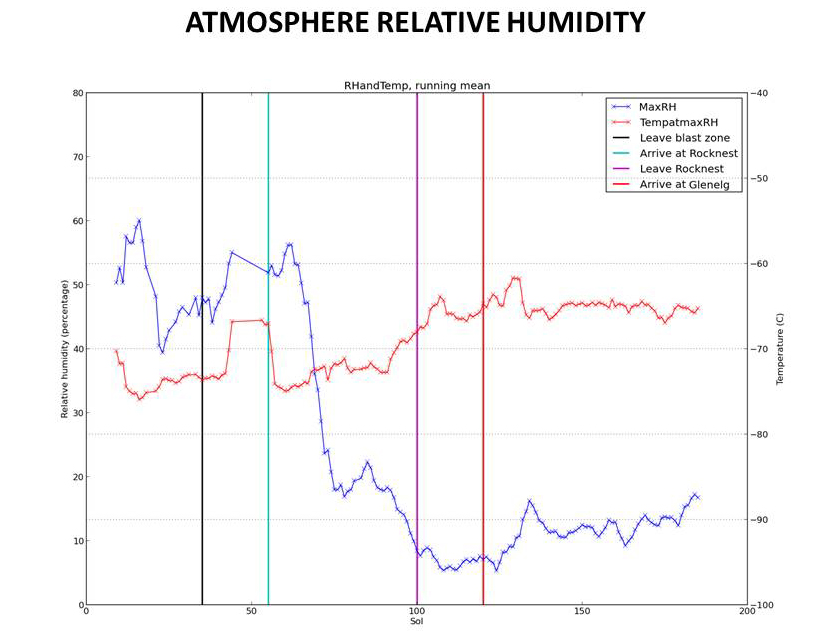

Humidity in Gale Crater: Scant and Variable

This graphic tracks the maximum relative humidity and the temperature at which that maximum occurred each Martian day, or sol, for about one-fourth of a Martian year, as measured by the Remote Environmental Monitoring Station (REMS) on NASA’s Curiosity Mars rover. These are the first systematic measurements of humidity on Mars.

The data are graphed by sol number (starting with Curiosity’s landing day as Sol 0), for a period from mid-August 2012 to mid-February 2013, corresponding to late winter through late spring in Mars’ southern hemisphere. Four vertical lines on the graph mark progress points of the rover’s traverse. While air temperature is not strongly tied to the rover’s location, REMS has measured significantly different relative humidity in the different terrain units where the rover has been. All of the sites along the rover’s traverse are extremely dry compared with Earth.

NASA’s Jet Propulsion Laboratory, a division of the California Institute of Technology, Pasadena, manages the Mars Science Laboratory Project for NASA’s Science Mission Directorate, Washington. JPL designed and built the rover.

Credit: NASA/JPL-Caltech/CAB(CSIC-INTA)/FMI/Ashima Research